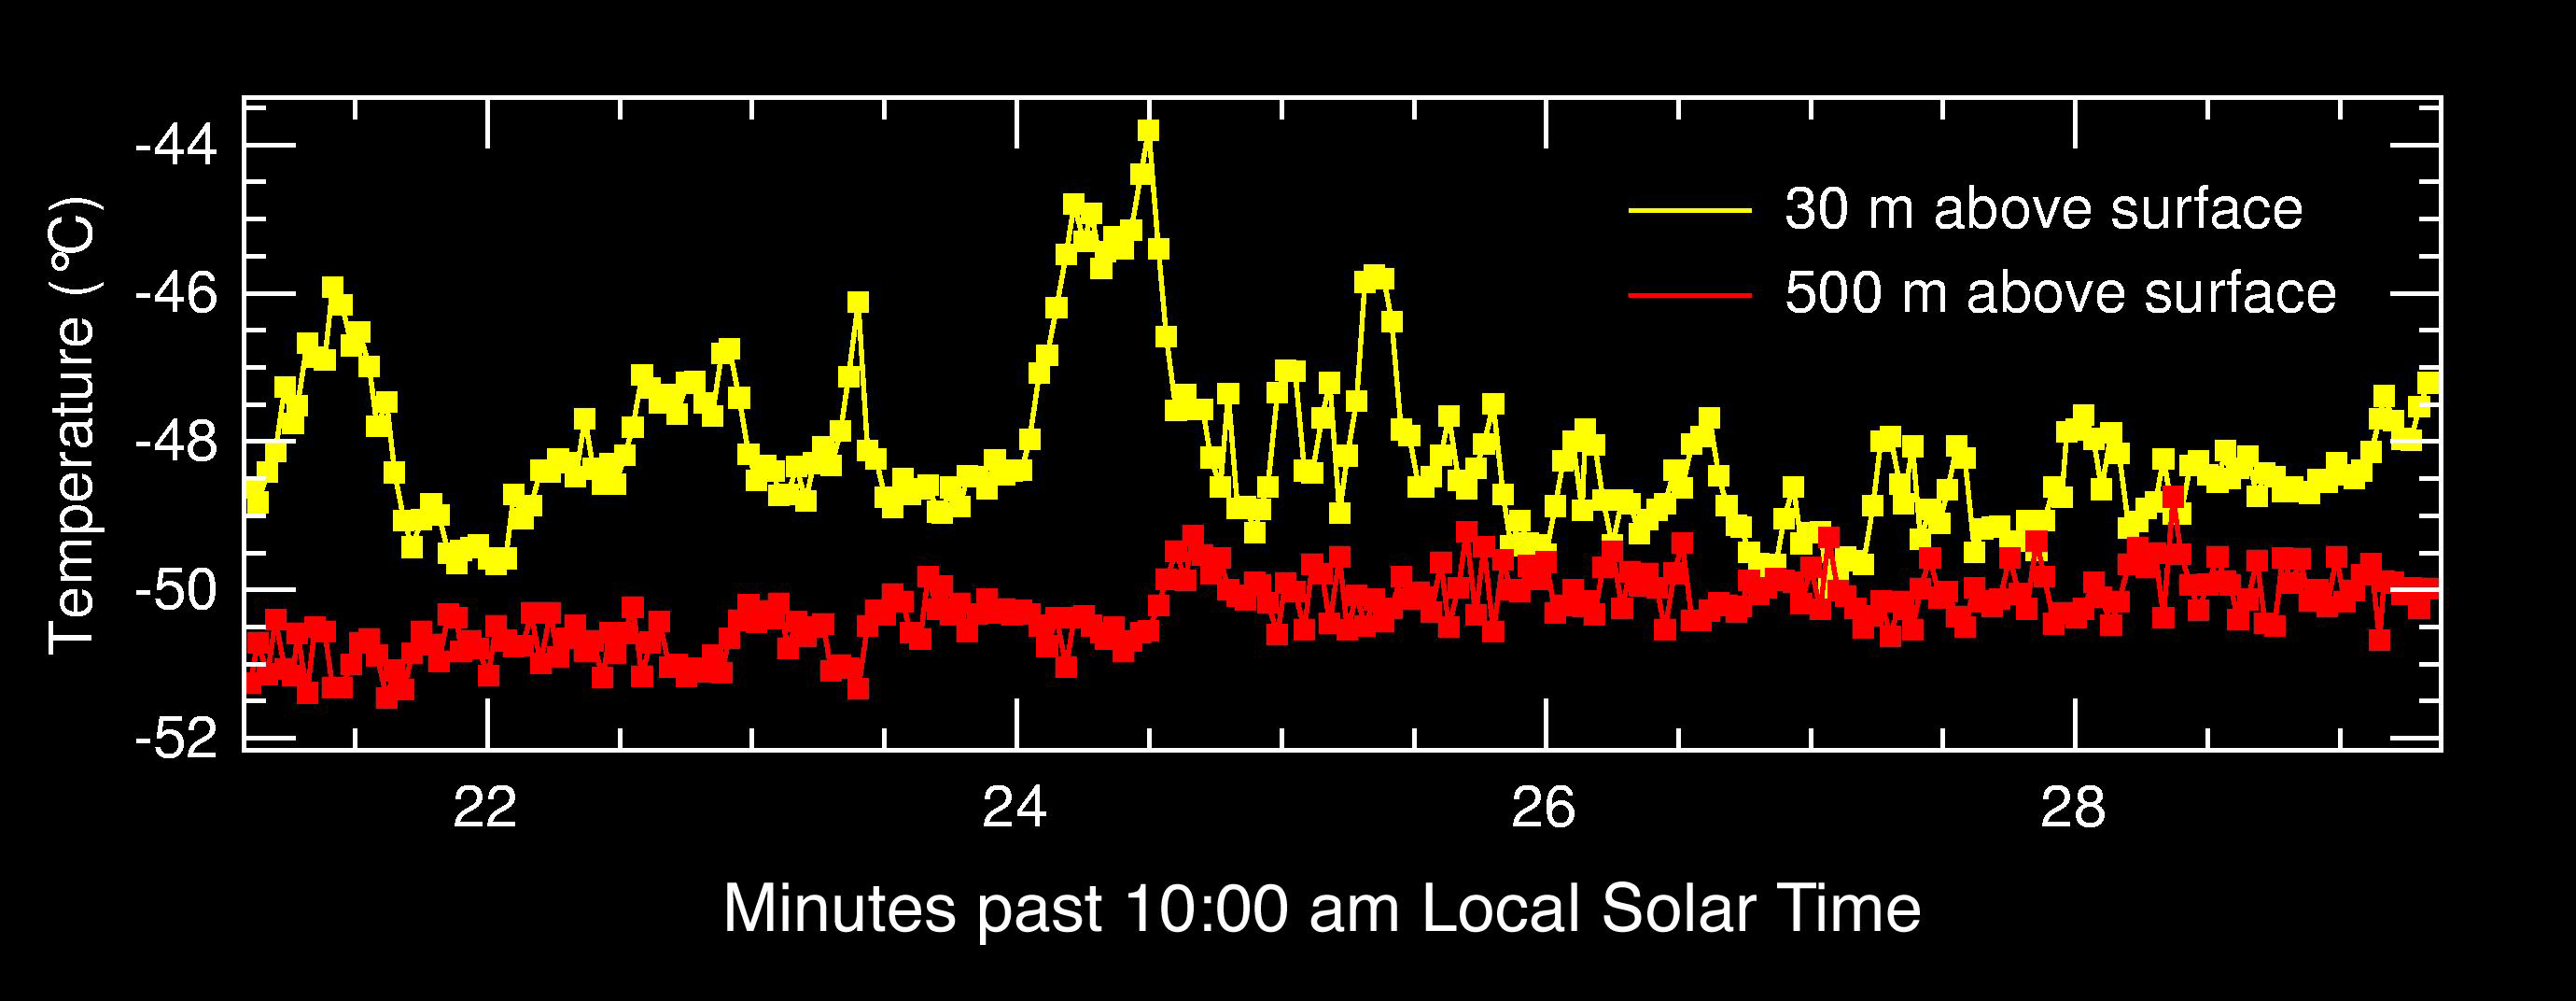

The Heat Below

This graph shows that the air 30 meters above the surface of Mars at Gusev Crater, Mars Exploration Rover Spirit’s landing site, is hotter and fluctuates in temperature to a larger degree than the air higher up at 500 meters. These data, acquired by the rover’s miniature thermal emission spectrometer, help scientists understand how the bottom layer of air closest to the surface behaves and interacts with global winds.

Credit: NASA/JPL/Cornell/ASU